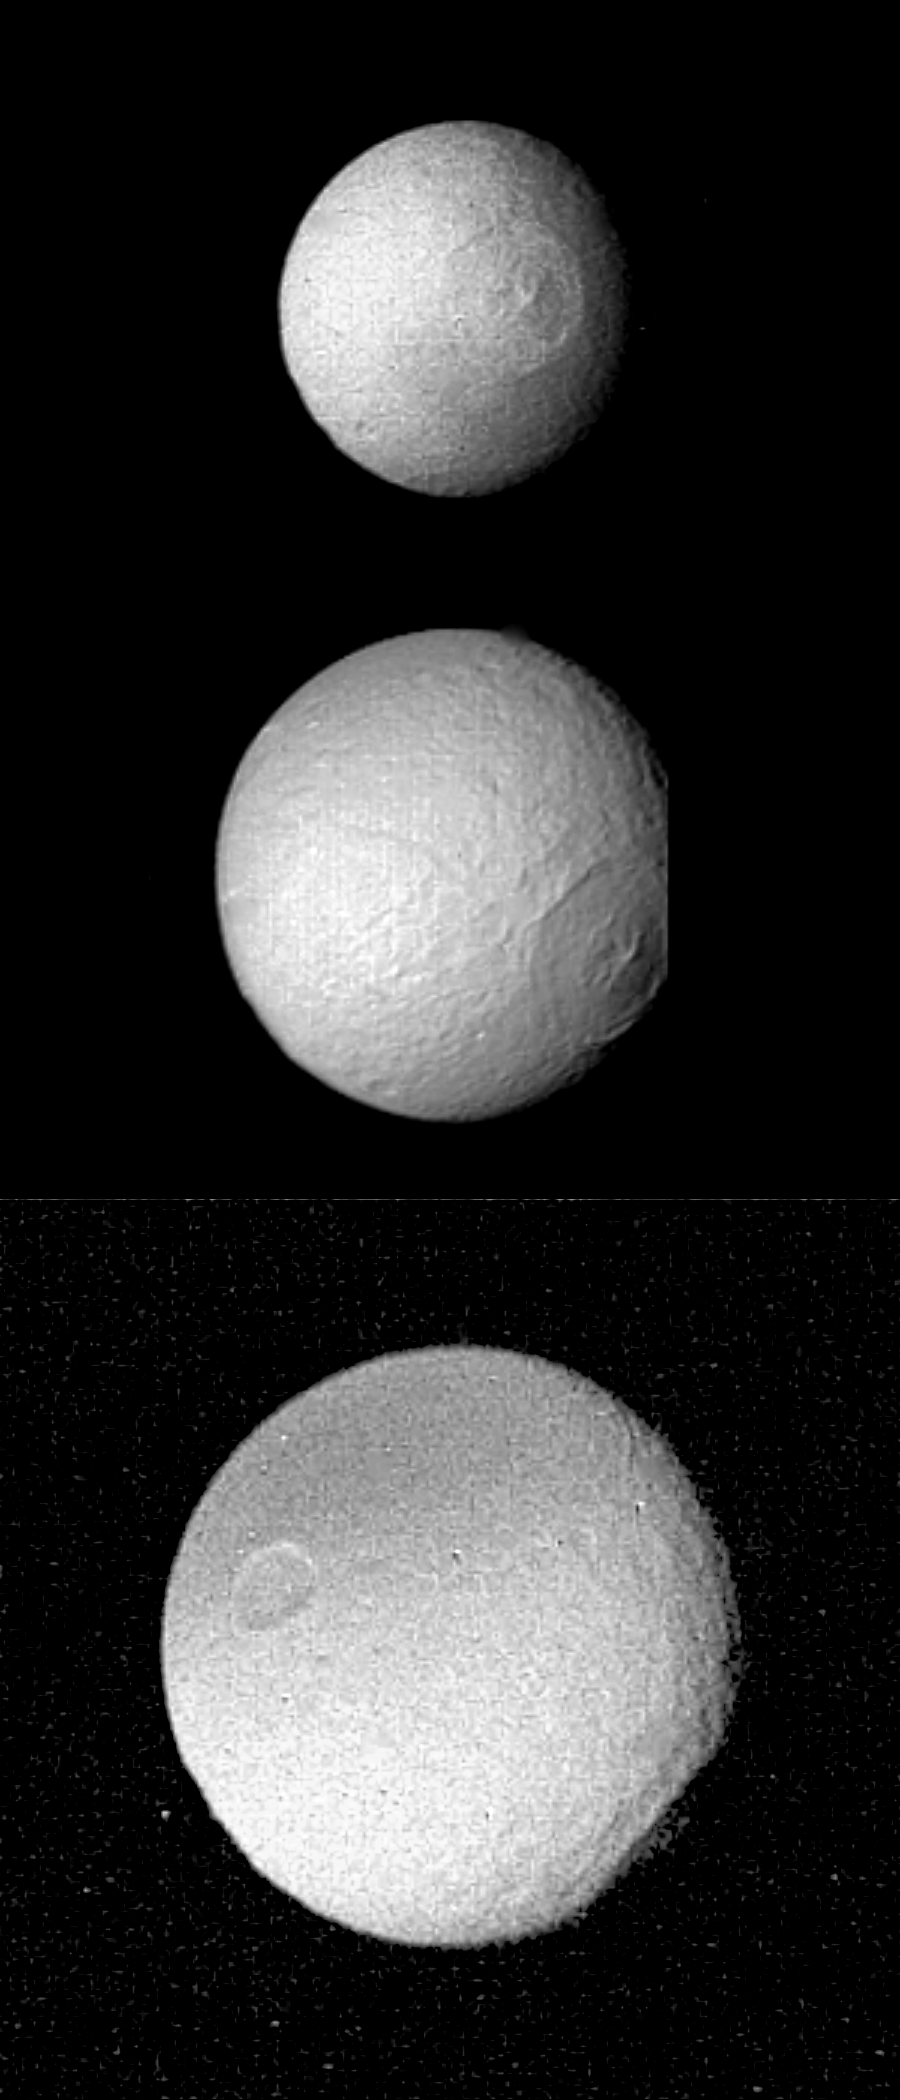

Pictures of Tethys’ Large Crater

This series of Voyager 2 pictures of Tethys shows its distinctive large crater, 400 kilometers (250 miles) in diameter, as it rotates toward the termination and limb of this satellite of Saturn. These images were obtained at four-hour intervals beginning late Aug. 24 and ending early the next day; the distances were 1.1 million km. (670,000 mi.), 826,000 km. (510,000 mi.) and 680,000 km. (420,000 mi.), respectively. The crater, the remnant of a large impact, has a central peak and several concentric rings. Some grooves radiating from the center may be formed of material thrown from the crater during the impact. The bottom frame, with the crater in profile, reveals that its floor has risen back to the spherical shape of the satellite, unlike the large crater seen on Tethys sister moon Mimas. The Voyager project is managed for NASA by the Jet Propulsion Laboratory, Pasadena, Calif.

Credit: NASA/JPL